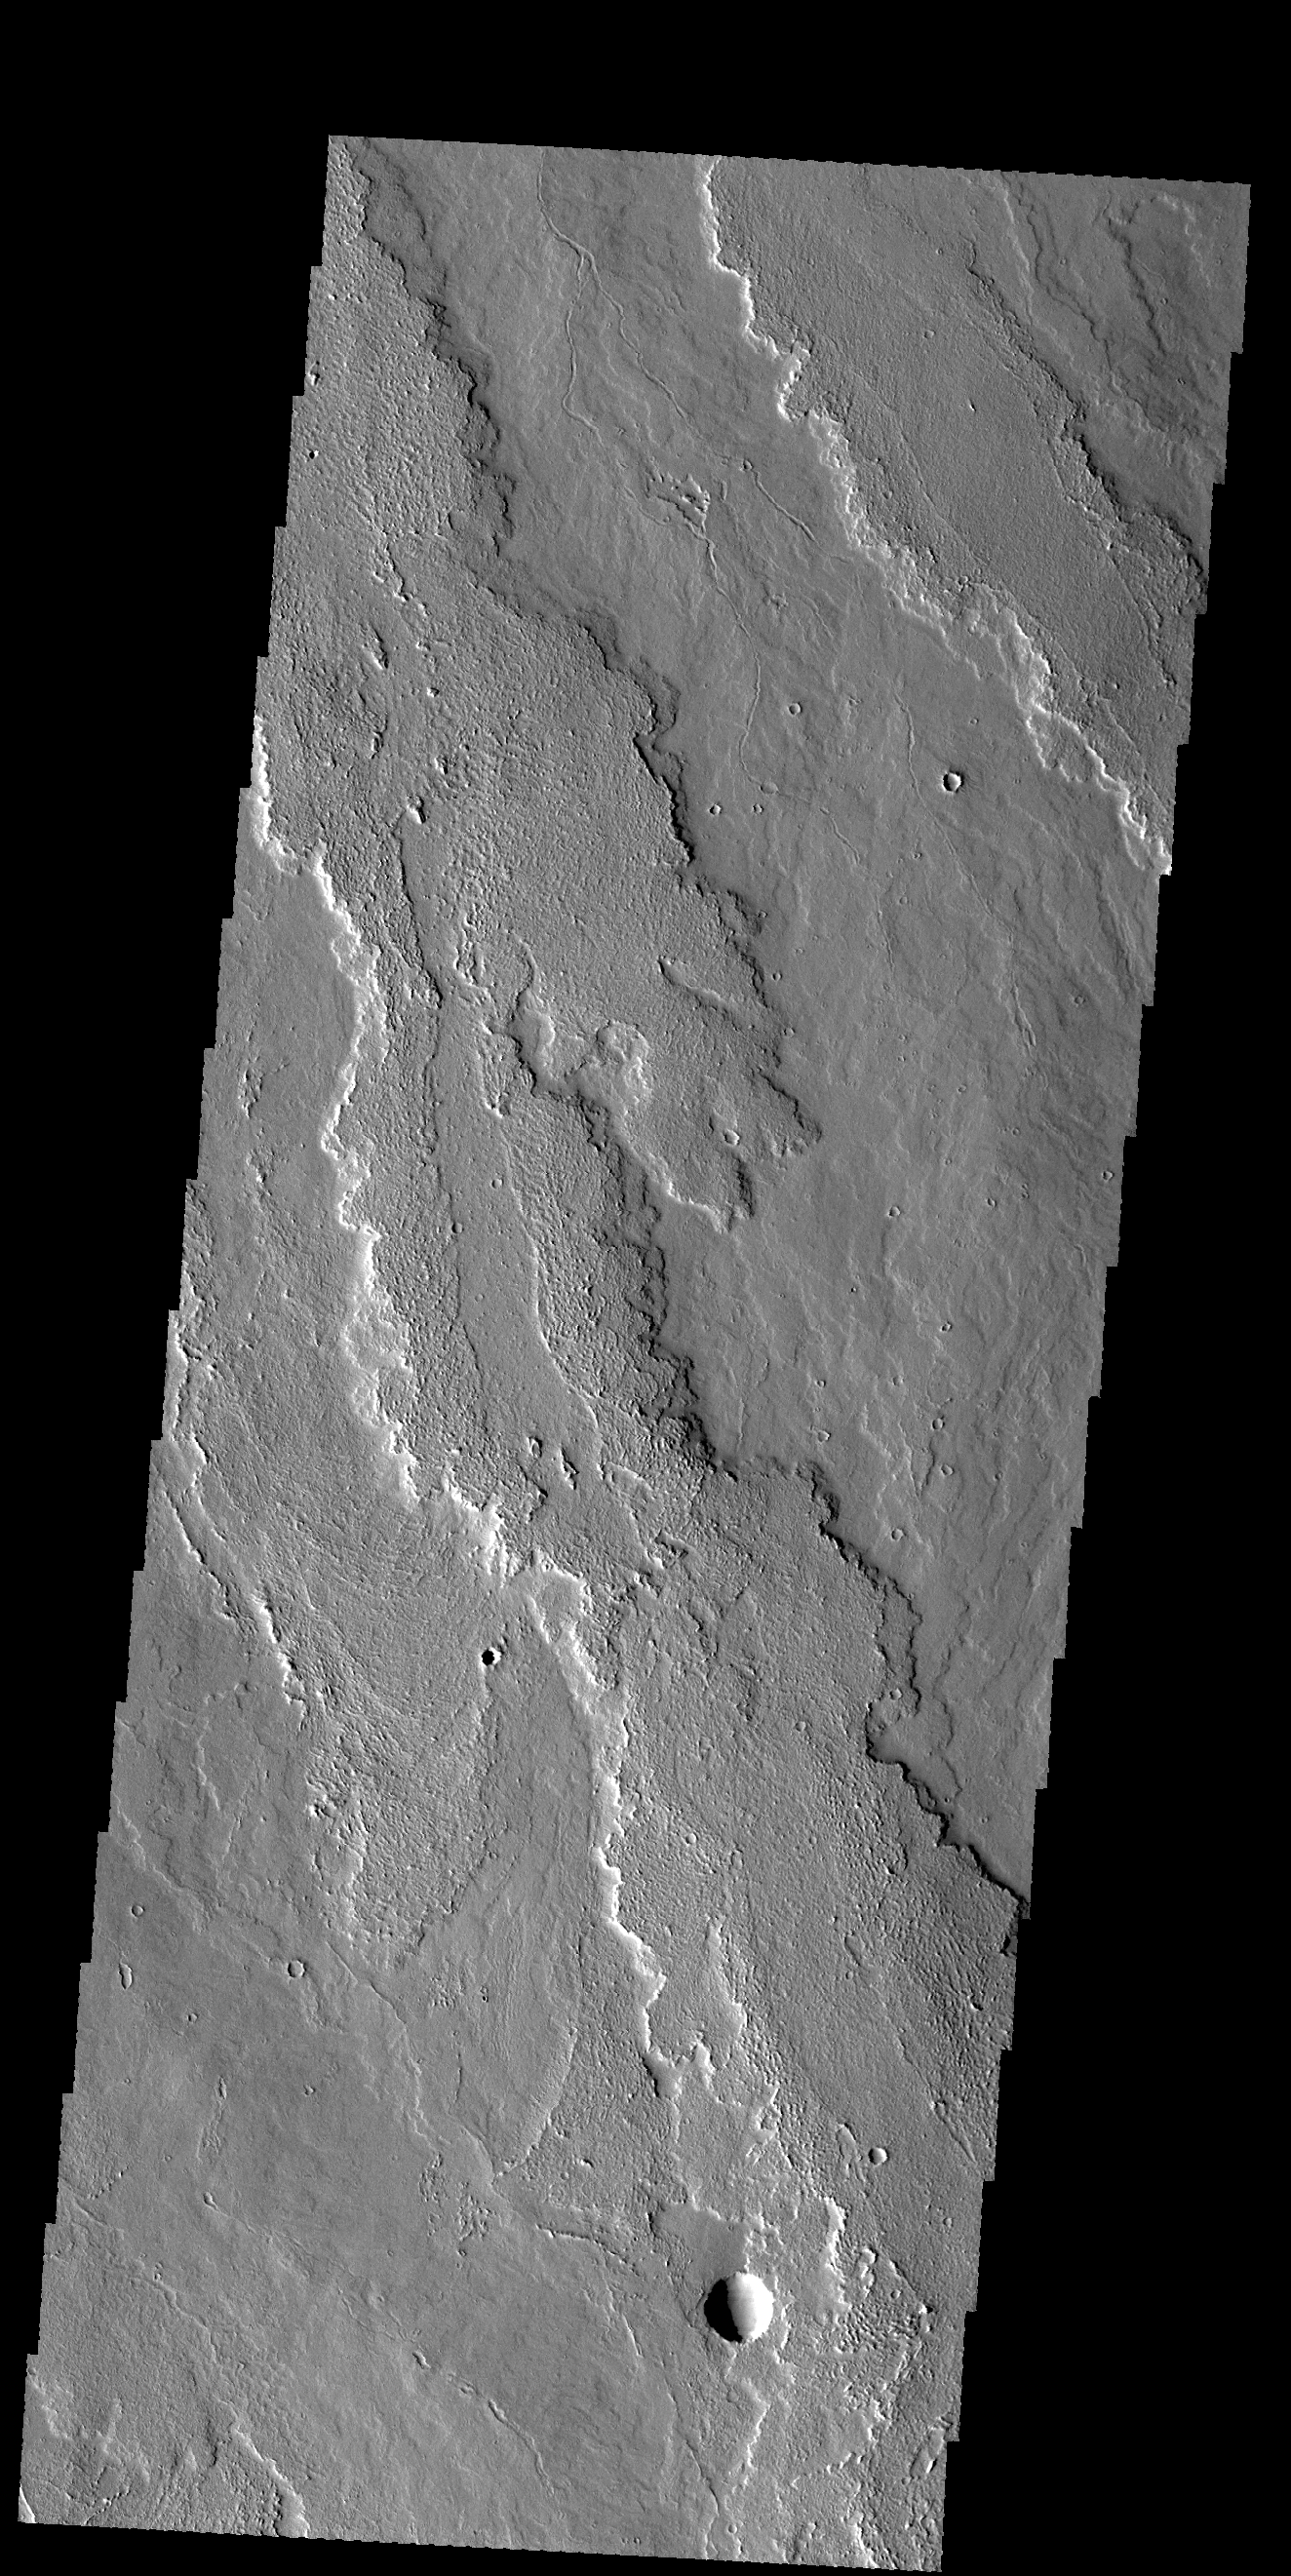

Daedalia Planum

This VIS image shows part of the extensive flow field called Daedalia Planum. The lava flows originated at Arsia Mons.

Credit: NASA/JPL-Caltech/ASU